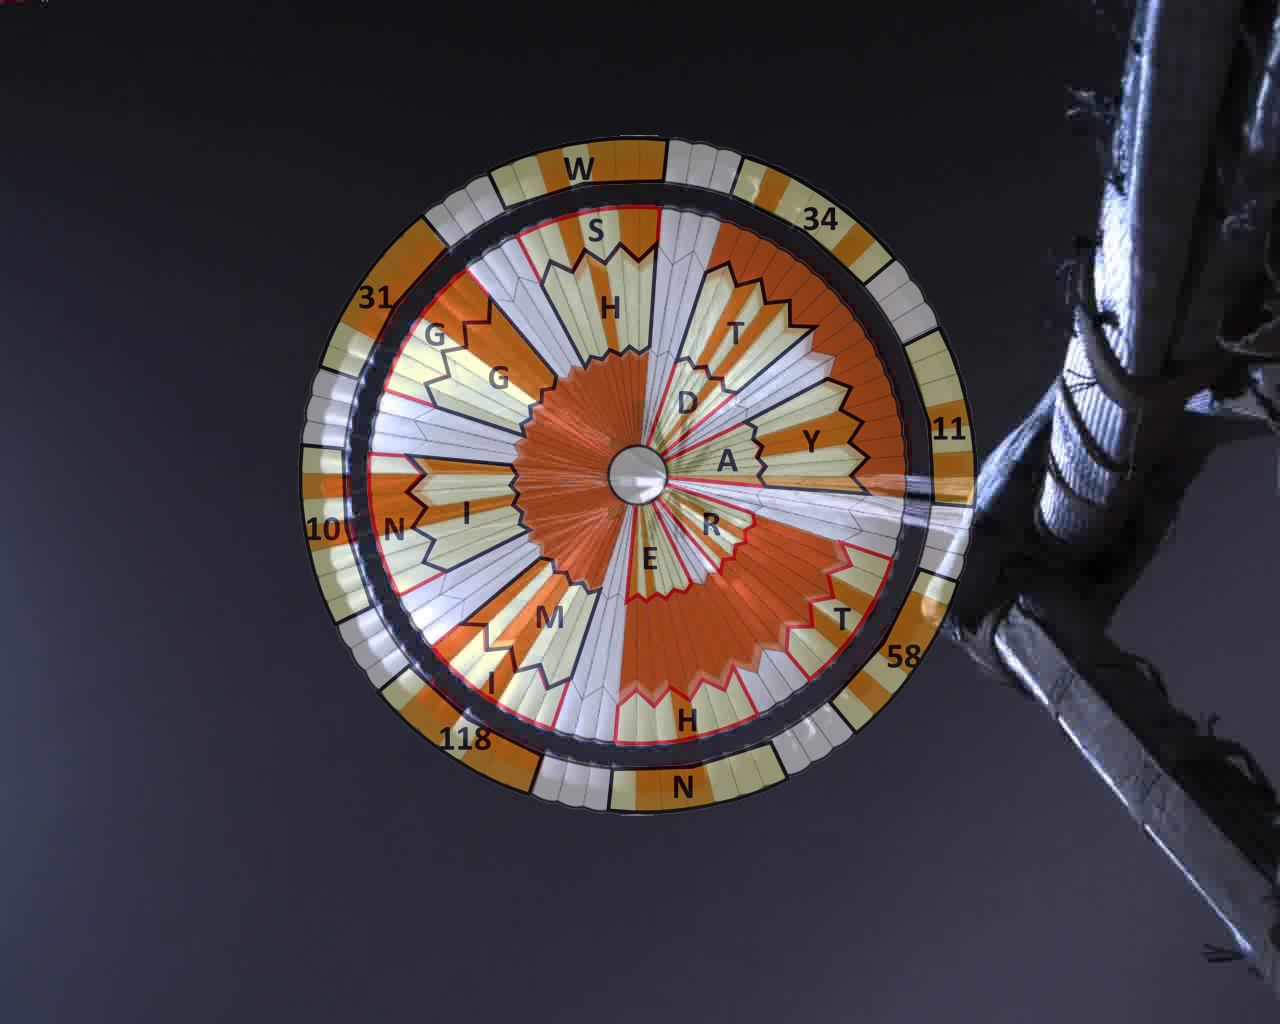

Mars Decoder Ring

This annotated image was taken by a parachute-up-look camera aboard the protective back shell of NASA’s Perseverance rover during its descent toward Mars’ Jezero Crater on February 18, 2021. Using binary code, two messages have been encoded in the neutral white and international-orange parachute gores (the sections that make up the canopy’s hemispherical shape).

The inner portion spells out “DARE MIGHTY THINGS,” with each word located on its own ring of gores. The outer band of the canopy provides GPS coordinates for NASA’s Jet Propulsion Laboratory in Southern California, where the rover was built and the project is managed.

Mars 2020 Perseverance Systems Engineer Ian Clark designed the binary code pattern. The saying is JPL’s motto and is an abridgement of a quote from Teddy Roosevelt’s “Strenuous Life” speech: “Far better is it to dare mighty things, to win glorious triumphs, even though checkered by failure … than to rank with those poor spirits who neither enjoy nor suffer much, because they live in a gray twilight that knows not victory nor defeat.”

JPL, which is managed for NASA by Caltech in Pasadena, California, built and manages operations of the Perseverance rover.

Credit: NASA/JPL-Caltech